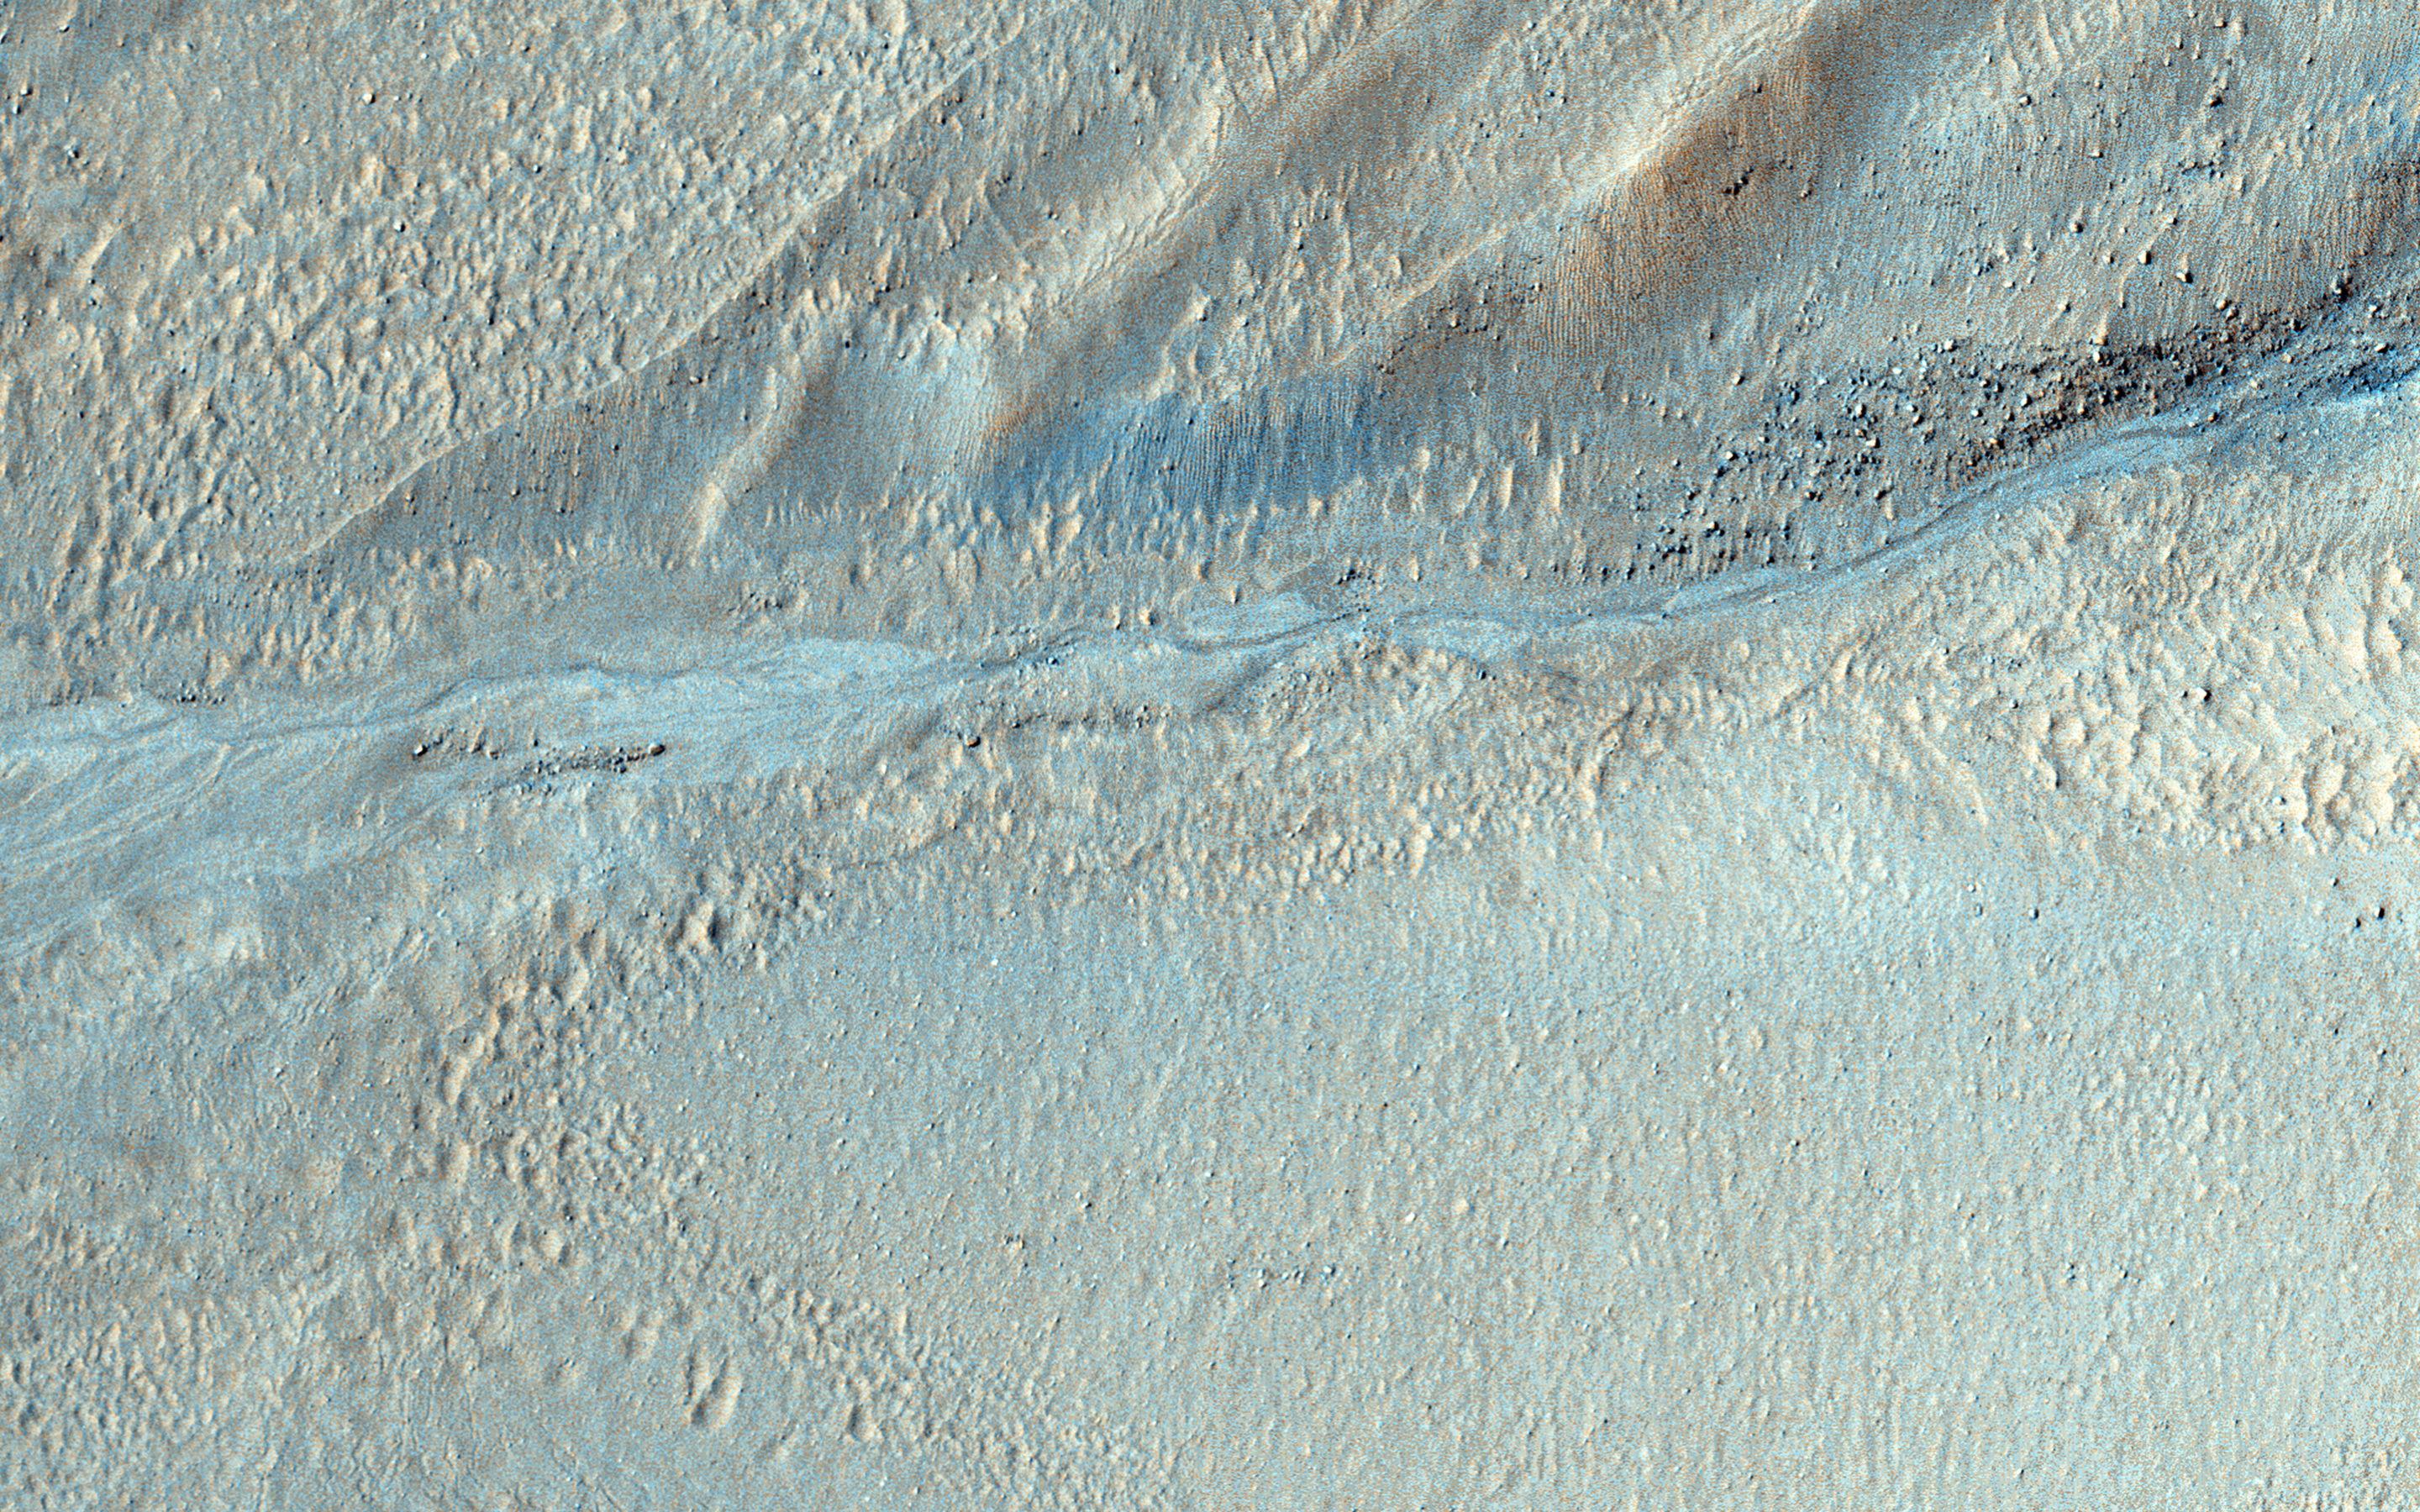

Gullies Old and New Near the Argyre Region

As gullies form on slopes, sediment can become deposited to form lobe-shaped fans. Gullies can form with flowing water, but don’t have to: sometimes they can be formed by the dry flow of sand and dust grains. This HiRISE image shows several seemingly active gullies and their associated fans.

These particular gullies have many fine channels that are resolved nicely with a high resolution image.

The University of Arizona, Tucson, operates HiRISE, which was built by Ball Aerospace & Technologies Corp., Boulder, Colo. NASA’s Jet Propulsion Laboratory, a division of the California Institute of Technology in Pasadena, manages the Mars Reconnaissance Orbiter Project for NASA’s Science Mission Directorate, Washington.

Credit: NASA/JPL-Caltech/University of Arizona